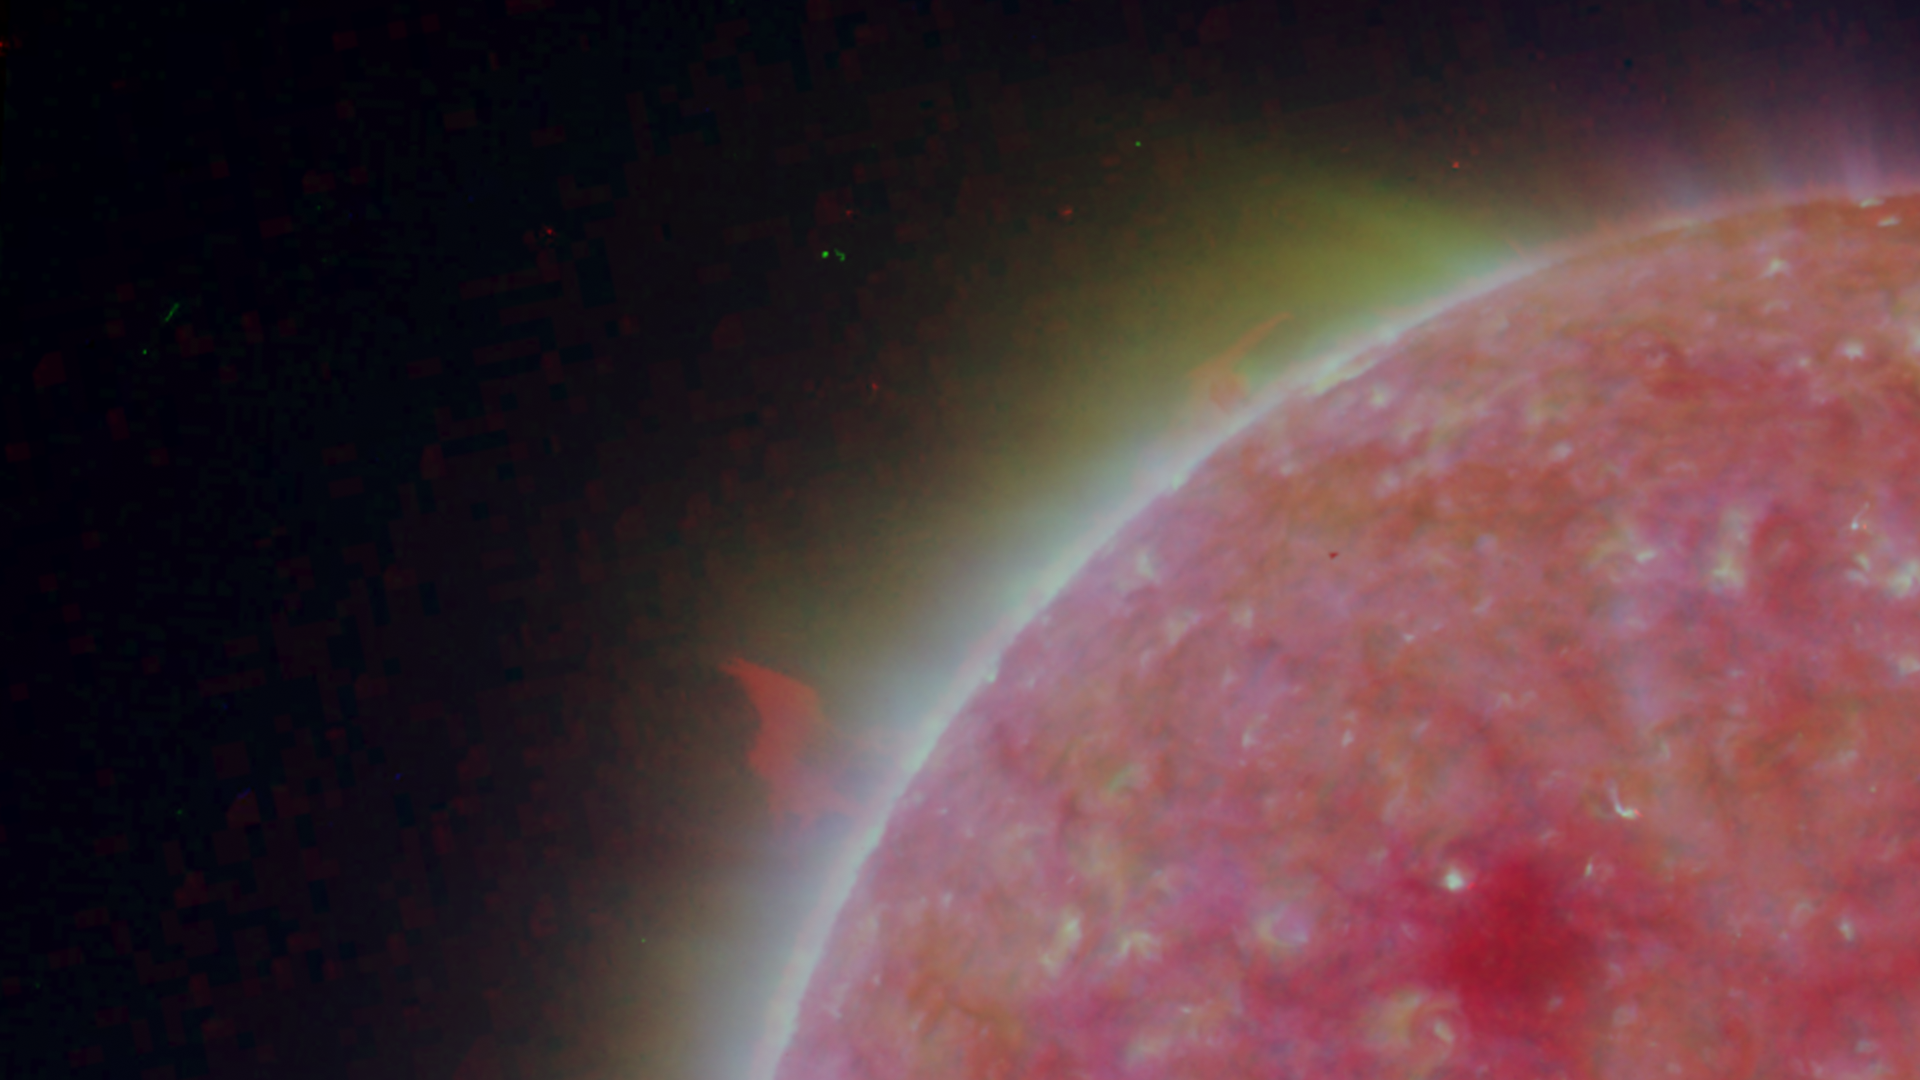

Left Limb of North Pole of the Sun, March 20, 2007

Figure 1: This image was taken by the SECCHI Extreme UltraViolet Imager (EUVI) mounted on the STEREO-B spacecraft. STEREO-B is located behind the Earth, and follows the Earth in orbit around the Sun. This location enables us to view the Sun from the position of a virtual left eye in space.Figure 2: This image was taken by the SECCHI Extreme UltraViolet Imager (EUVI) mounted on the STEREO-A spacecraft. STEREO-A is located ahead of the Earth, and leads the Earth in orbit around the Sun, This location enables us to view the Sun from the position of a virtual right eye in space.
NASA’s Solar TErrestrial RElations Observatory (STEREO) satellites have provided the first three-dimensional images of the Sun. For the first time, scientists will be able to see structures in the Sun’s atmosphere in three dimensions. The new view will greatly aid scientists’ ability to understand solar physics and thereby improve space weather forecasting.

The EUVI imager is sensitive to wavelengths of light in the extreme ultraviolet portion of the spectrum. EUVI bands at wavelengths of 304, 171 and 195 Angstroms have been mapped to the red blue and green visible portion of the spectrum; and processed to emphasize the temperature difference of the solar material.

STEREO, a two-year mission, launched October 2006, will provide a unique and revolutionary view of the Sun-Earth System. The two nearly identical observatories — one ahead of Earth in its orbit, the other trailing behind — will trace the flow of energy and matter from the Sun to Earth. They will reveal the 3D structure of coronal mass ejections; violent eruptions of matter from the sun that can disrupt satellites and power grids, and help us understand why they happen. STEREO will become a key addition to the fleet of space weather detection satellites by providing more accurate alerts for the arrival time of Earth-directed solar ejections with its unique side-viewing perspective.

STEREO is the third mission in NASA’s Solar Terrestrial Probes program within NASA’s Science Mission Directorate, Washington. The Goddard Science and Exploration Directorate manages the mission, instruments, and science center. The Johns Hopkins University Applied Physics Laboratory, Laurel, Md., designed and built the spacecraft and is responsible for mission operations. The imaging and particle detecting instruments were designed and built by scientific institutions in the U.S., UK, France, Germany, Belgium, Netherlands, and Switzerland. JPL is a division of the California Institute of Technology in Pasadena.

Credit: NASA/JPL-Caltech/NRL/GSFC